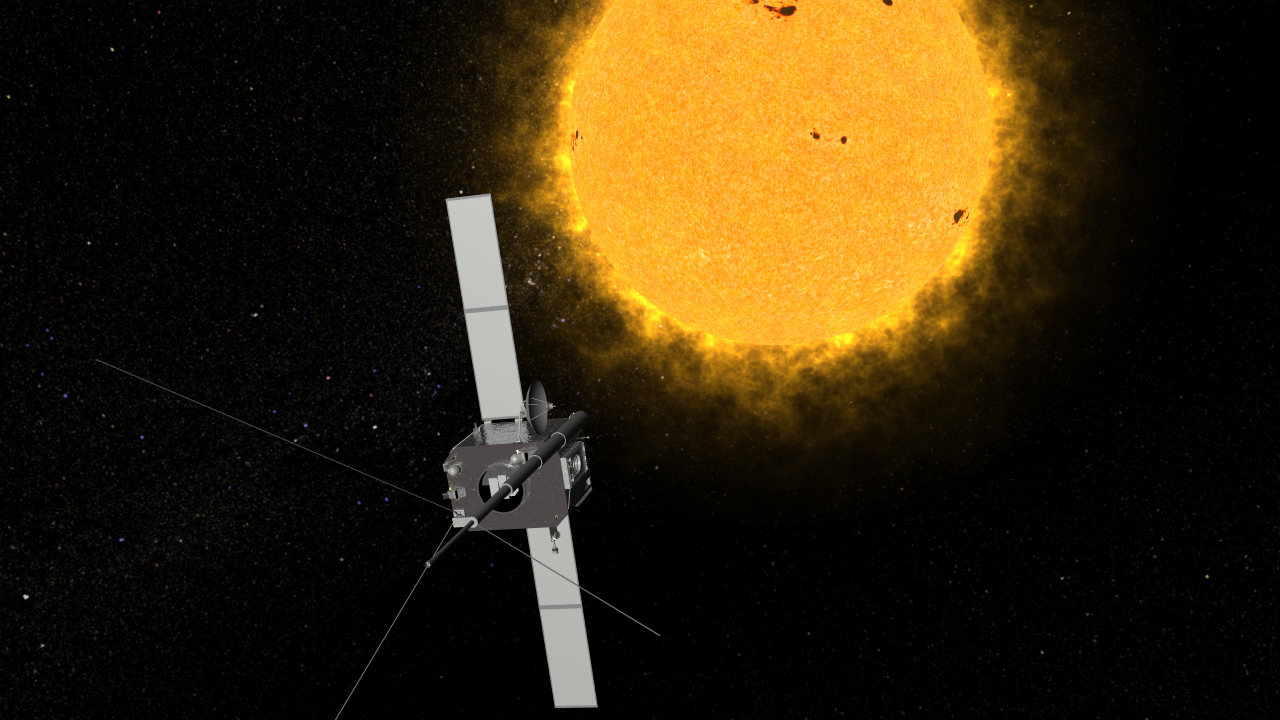

Solar Terrestrial Relations Observatory Spacecraft (Artist’s Concept)

An artist’s conception of one of NASA’s Solar Terrestrial Relations Observatory (STEREO) spacecraft. The two observatories currently lie on either side of the sun, providing views of the entire sun simultaneously.

Credit: NASA/GSFC